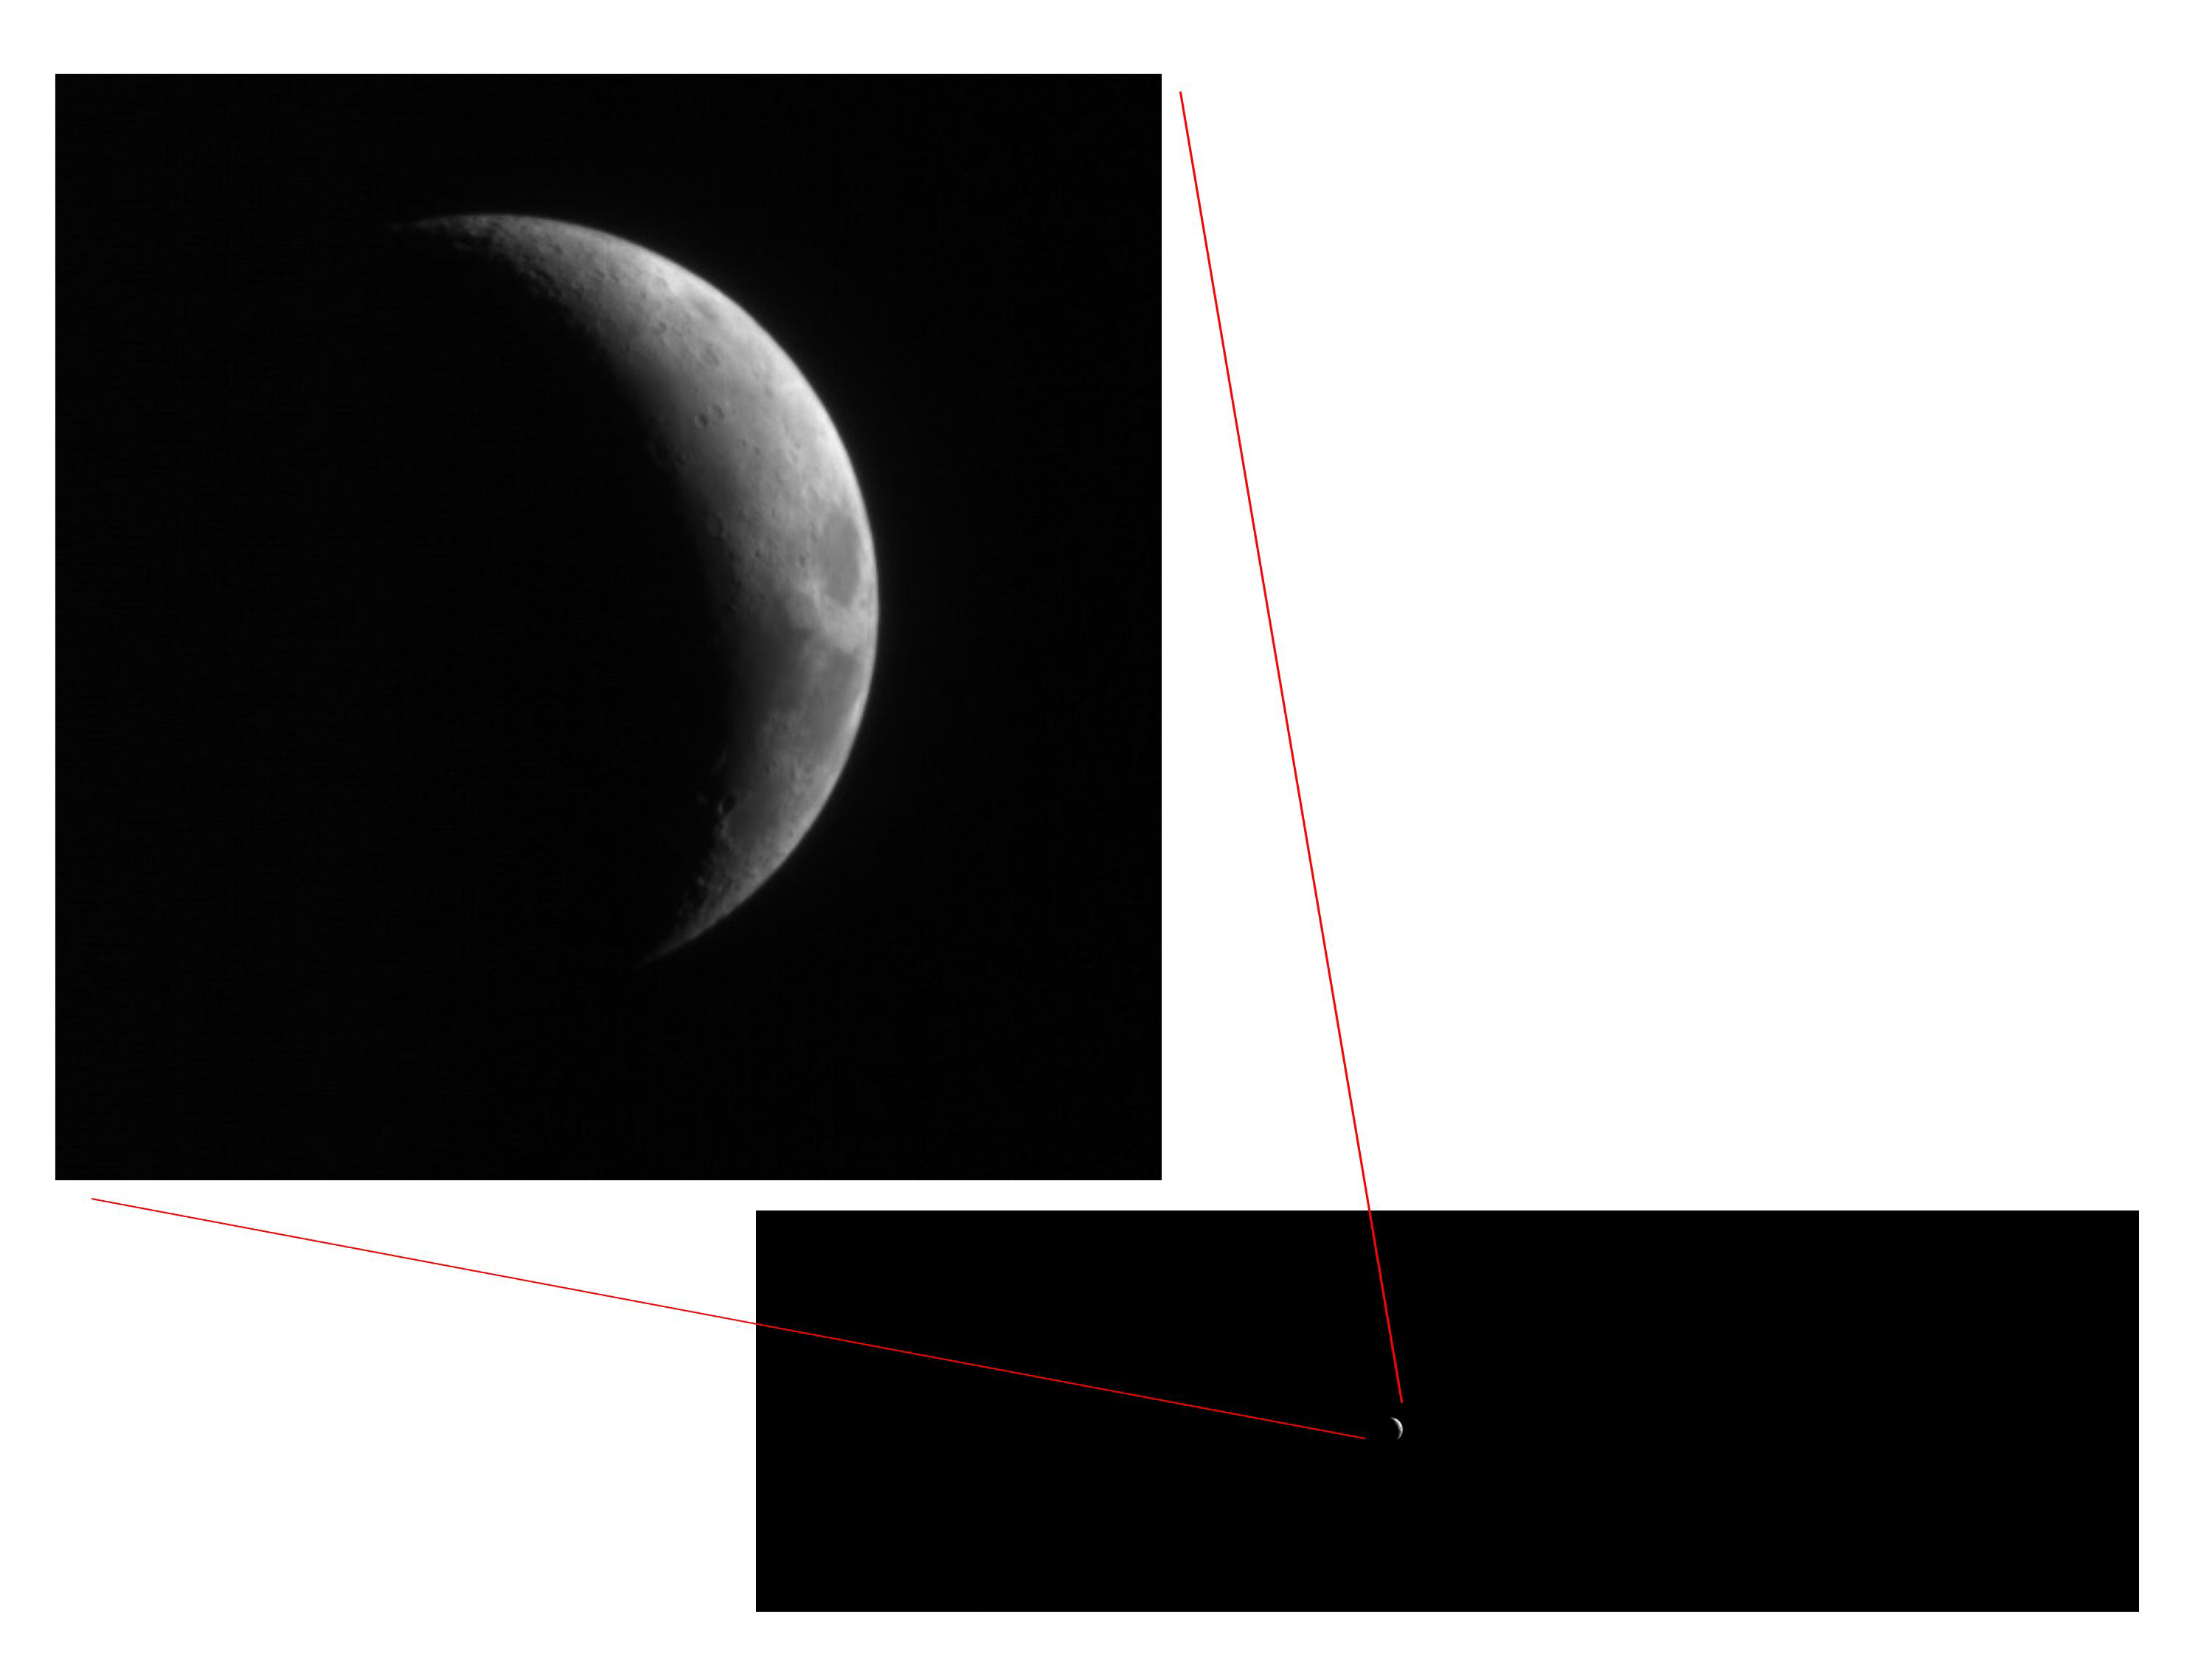

Full-Frame Reference for Test Photo of Moon

This pair of views shows how little of the full image frame was taken up by the Moon in test images taken Sept. 8, 2005, by the High Resolution Imaging Science Experiment (HiRISE) camera on NASA’s Mars Reconnaissance Orbiter. The Mars-bound camera imaged Earth’s Moon from a distance of about 10 million kilometers (6 million miles) away — 26 times the distance between Earth and the Moon — as part of an activity to test and calibrate the camera. The images are very significant because they show that the Mars Reconnaissance Orbiter spacecraft and this camera can properly operate together to collect very high-resolution images of Mars. The target must move through the camera’s telescope view in just the right direction and speed to acquire a proper image. The day’s test images also demonstrate that the focus mechanism works properly with the telescope to produce sharp images.

Out of the 20,000-pixel-by-6,000-pixel full frame, the Moon’s diameter is about 340 pixels, if the full Moon could be seen. The illuminated crescent is about 60 pixels wide, and the resolution is about 10 kilometers (6 miles) per pixel. At Mars, the entire image region will be filled with high-resolution information.

The Mars Reconnaissance Orbiter, launched on Aug. 12, 2005, is on course to reach Mars on March 10, 2006. After gradually adjusting the shape of its orbit for half a year, it will begin its primary science phase in November 2006. From the mission’s planned science orbit about 300 kilometers (186 miles) above the surface of Mars, the high resolution camera will be able to discern features as small as one meter or yard across.

The Mars Reconnaissance Orbiter mission is managed by NASA’s Jet Propulsion Laboratory, a division of the California Institute of Technology, Pasadena, for the NASA Science Mission Directorate. Lockheed Martin Space Systems, Denver, prime contractor for the project, built the spacecraft. Ball Aerospace & Technologies Corp., Boulder, Colo., built the High Resolution Imaging Science Experiment instrument for the University of Arizona, Tucson, to provide to the mission. The HiRISE Operations Center at the University of Arizona processes images from the camera.

Credit: NASA/JPL/University of Arizona